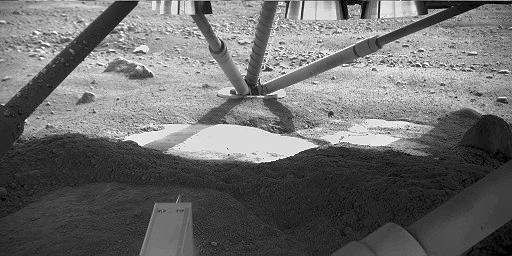

Hard Substrate, Possibly Ice, Uncovered Under the Mars Lander

The Robotic Arm Camera on NASA’s Phoenix Mars Lander captured this image underneath the lander on the fifth Martian day, or sol, of the mission. Descent thrusters on the bottom of the lander are visible at the top of the image.

This view from the north side of the lander toward the southern leg shows smooth surfaces cleared from overlying soil by the rocket exhaust during landing. One exposed edge of the underlying material was seen in Sol 4 images, but the newer image reveals a greater extent of it. The abundance of excavated smooth and level surfaces adds evidence to a hypothesis that the underlying material is an ice table covered by a thin blanket of soil.

The bright-looking surface material in the center, where the image is partly overexposed, may not be inherently brighter than the foreground material in shadow.

The Phoenix Mission is led by the University of Arizona, Tucson, on behalf of NASA. Project management of the mission is by NASA’s Jet Propulsion Laboratory, Pasadena, Calif. Spacecraft development is by Lockheed Martin Space Systems, Denver.

Photojournal Note: As planned, the Phoenix lander, which landed May 25, 2008 23:53 UTC, ended communications in November 2008, about six months after landing, when its solar panels ceased operating in the dark Martian winter.

Credit: NASA/JPL-Caltech/University of Arizona/Max Planck Institute